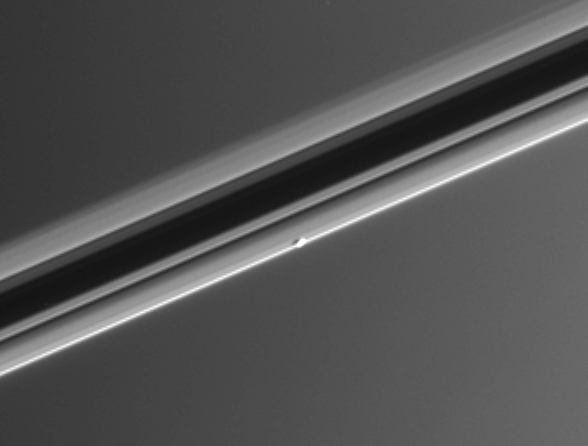

Embedded Atlas

From a viewing angle slightly above the ringplane Cassini spied Saturn’s moon Atlas, which orbits Saturn between the broad A ring and the thin F ring. The background of Saturn’s atmosphere (a uniform grey in this image) lies approximately 76,000 kilometers (47,000 miles) beyond the little moon. Atlas is 32 kilometers (20 miles) across.

This image was taken in visible light with the Cassini spacecraft narrow-angle camera on Feb. 18, 2005, at a distance of approximately 914,000 kilometers (568,000 miles) from Atlas. Resolution in the original image was 5 kilometers (3 miles) per pixel. The image has been contrast-enhanced and magnified by a factor of two to aid visibility.

When viewed from the dark (unlit) side, the rings are essentially an inverse of their familiar appearance (see PIA06259) and PIA06548) to compare the different views).

The Cassini-Huygens mission is a cooperative project of NASA, the European Space Agency and the Italian Space Agency. The Jet Propulsion Laboratory, a division of the California Institute of Technology in Pasadena, manages the mission for NASA’s Science Mission Directorate, Washington, D.C. The Cassini orbiter and its two onboard cameras were designed, developed and assembled at JPL. The imaging team is based at the Space Science Institute, Boulder, Colo.

Credit: NASA/JPL/Space Science Institute